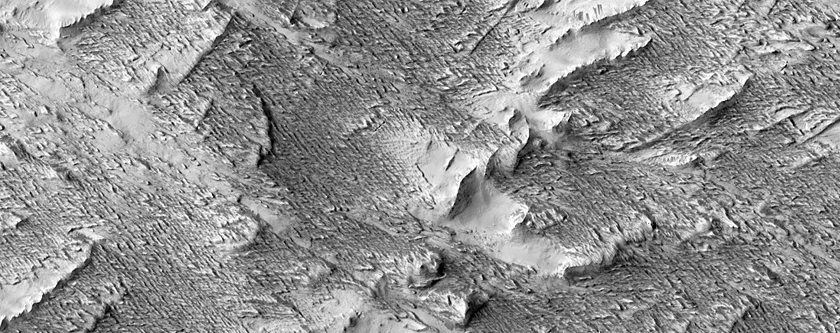

New Impact Site

View a caption based on an image of this earlier taken a month before this observation was acquired.

See more images at JPL News Release 2014-162.

This is a stereo pair with ESP_036336_1835.

HiRISE is one of six instruments on NASA’s Mars Reconnaissance Orbiter. The University of Arizona, Tucson, operates HiRISE, which was built by Ball Aerospace & Technologies Corp., Boulder, Colorado. NASA’s Jet Propulsion Laboratory, a division of the California Institute of Technology in Pasadena, manages the Mars Reconnaissance Orbiter Project for NASA’s Science Mission Directorate, Washington.

Credit: NASA/JPL-Caltech/Univ. of Arizona